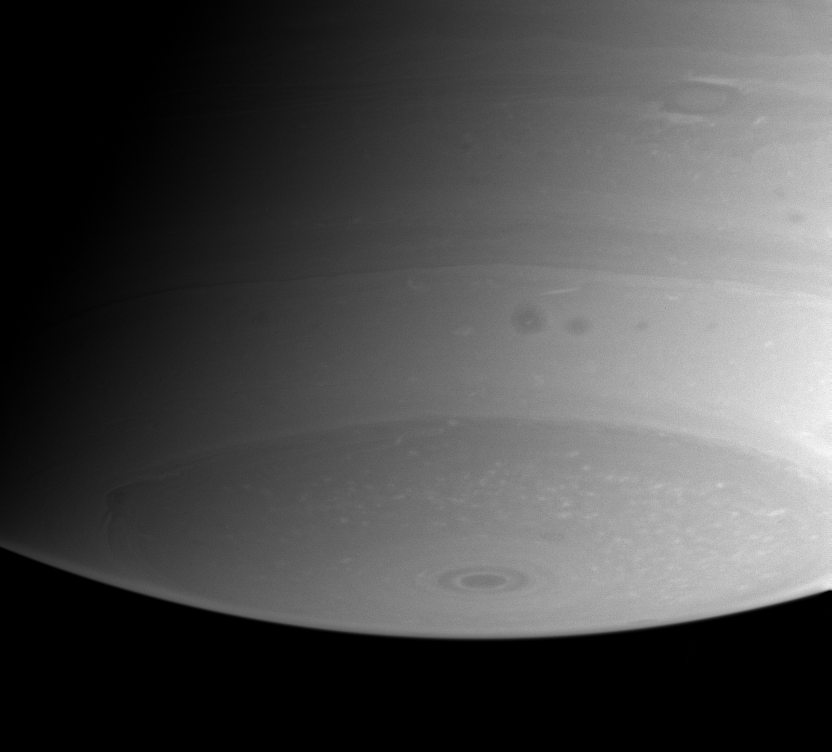

Southern Storms and Streaks

The region near Saturn’s south pole shows a great deal of fascinating detail in this view from Cassini. Near upper right, an oval-shaped storm is bordered to the north and south by bright streaks of cloud, and two dark storms hover in a brighter cloud lane near the center.

The image was taken with the Cassini spacecraft narrow angle camera on Aug. 7, 2004, at a distance of 8.4 million kilometers (5.2 million miles) from Saturn through a filter sensitive to wavelengths of infrared light. The image scale is 50 kilometers (31 miles) per pixel.

The Cassini-Huygens mission is a cooperative project of NASA, the European Space Agency and the Italian Space Agency. The Jet Propulsion Laboratory, a division of the California Institute of Technology in Pasadena, manages the Cassini-Huygens mission for NASA’s Office of Space Science, Washington, D.C. The Cassini orbiter and its two onboard cameras, were designed, developed and assembled at JPL. The imaging team is based at the Space Science Institute, Boulder, Colo.

Credit: NASA/JPL/Space Science Institute